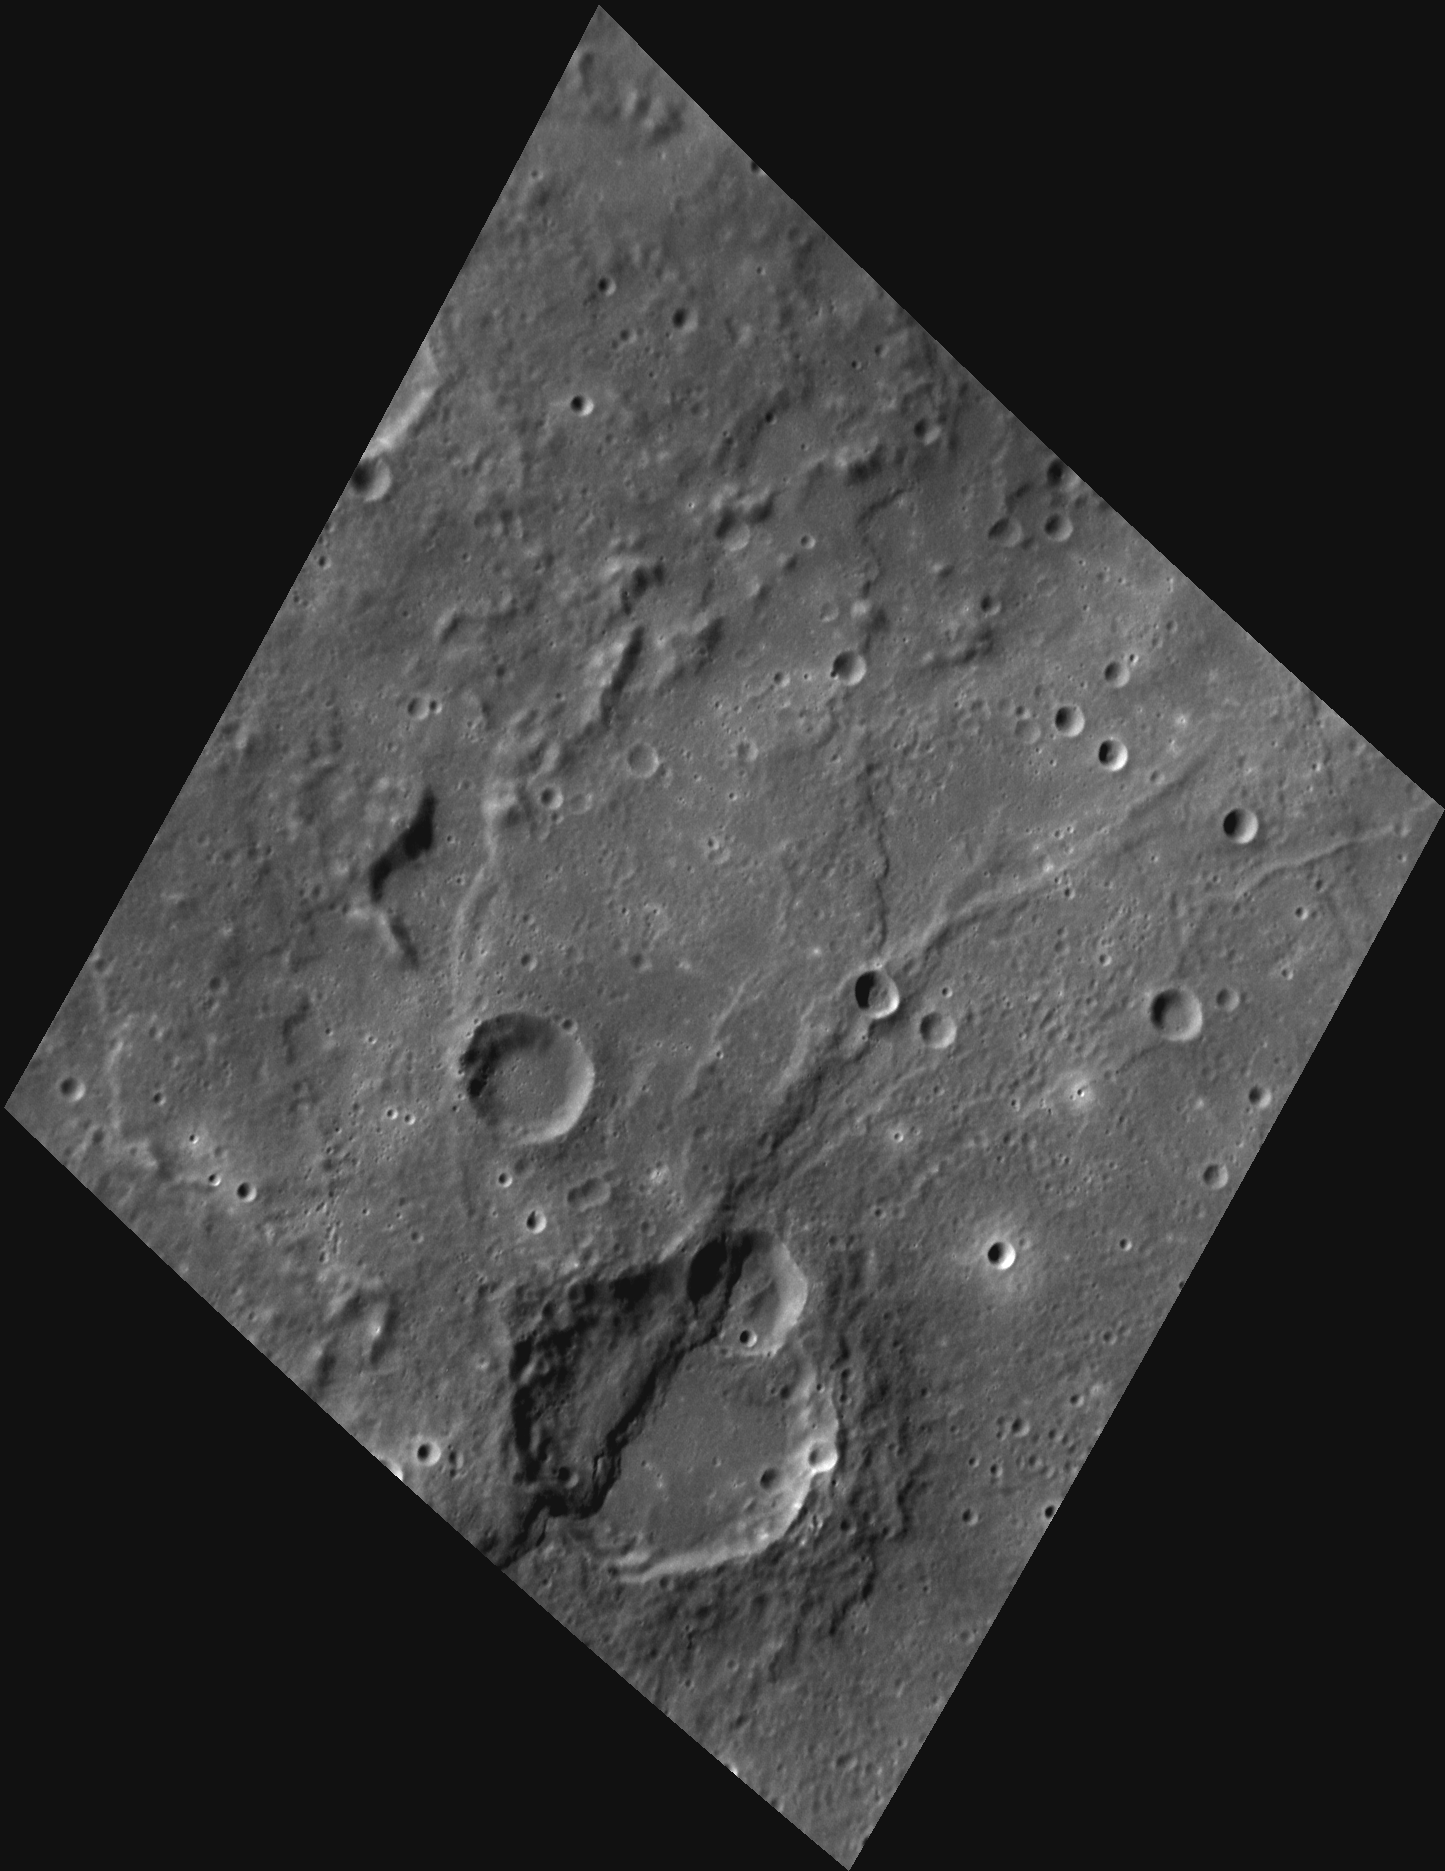

Portrait of a Scarp

This image, taken with the Narrow Angle Camera (NAC), shows a simple crater within Rembrandt Basin. Running through the crater is a lobate scarp, formed as Mercury’s large iron core cooled and contracted, generating compressive forces that pushed one section of the planet’s crust over the top of another section. Determining the geometry of such scarps and the time periods when deformation occurred can help scientists to understand the thermal history of the planet.

This image was acquired as a high-resolution targeted observation. Targeted observations are images of a small area on Mercury’s surface at resolutions much higher than the 250-meter/pixel (820 feet/pixel) morphology base map or the 1-kilometer/pixel (0.6 miles/pixel) color base map. It is not possible to cover all of Mercury’s surface at this high resolution during MESSENGER’s one-year mission, but several areas of high scientific interest are generally imaged in this mode each week.

Date acquired: February 05, 2012
Image Mission Elapsed Time (MET): 236961590
Image ID: 1357377
Instrument: Narrow Angle Camera (NAC) of the Mercury Dual Imaging System (MDIS)
Center Latitude: -29.79°
Center Longitude: 83.26° E
Resolution: 184 meters/pixel
Scale: The large crater at the bottom of the image is about 59 km (37 miles) in diameter.
Incidence Angle: 57.8°
Emission Angle: 39.0°
Phase Angle: 78.2°

The MESSENGER spacecraft is the first ever to orbit the planet Mercury, and the spacecraft’s seven scientific instruments and radio science investigation are unraveling the history and evolution of the Solar System’s innermost planet. Visit the Why Mercury? section of this website to learn more about the key science questions that the MESSENGER mission is addressing. During the one-year primary mission, MDIS is scheduled to acquire more than 75,000 images in support of MESSENGER’s science goals.

These images are from MESSENGER, a NASA Discovery mission to conduct the first orbital study of the innermost planet, Mercury. For information regarding the use of images, see the MESSENGER image use policy.

Credit: NASA/Johns Hopkins University Applied Physics Laboratory/Carnegie Institution of Washington